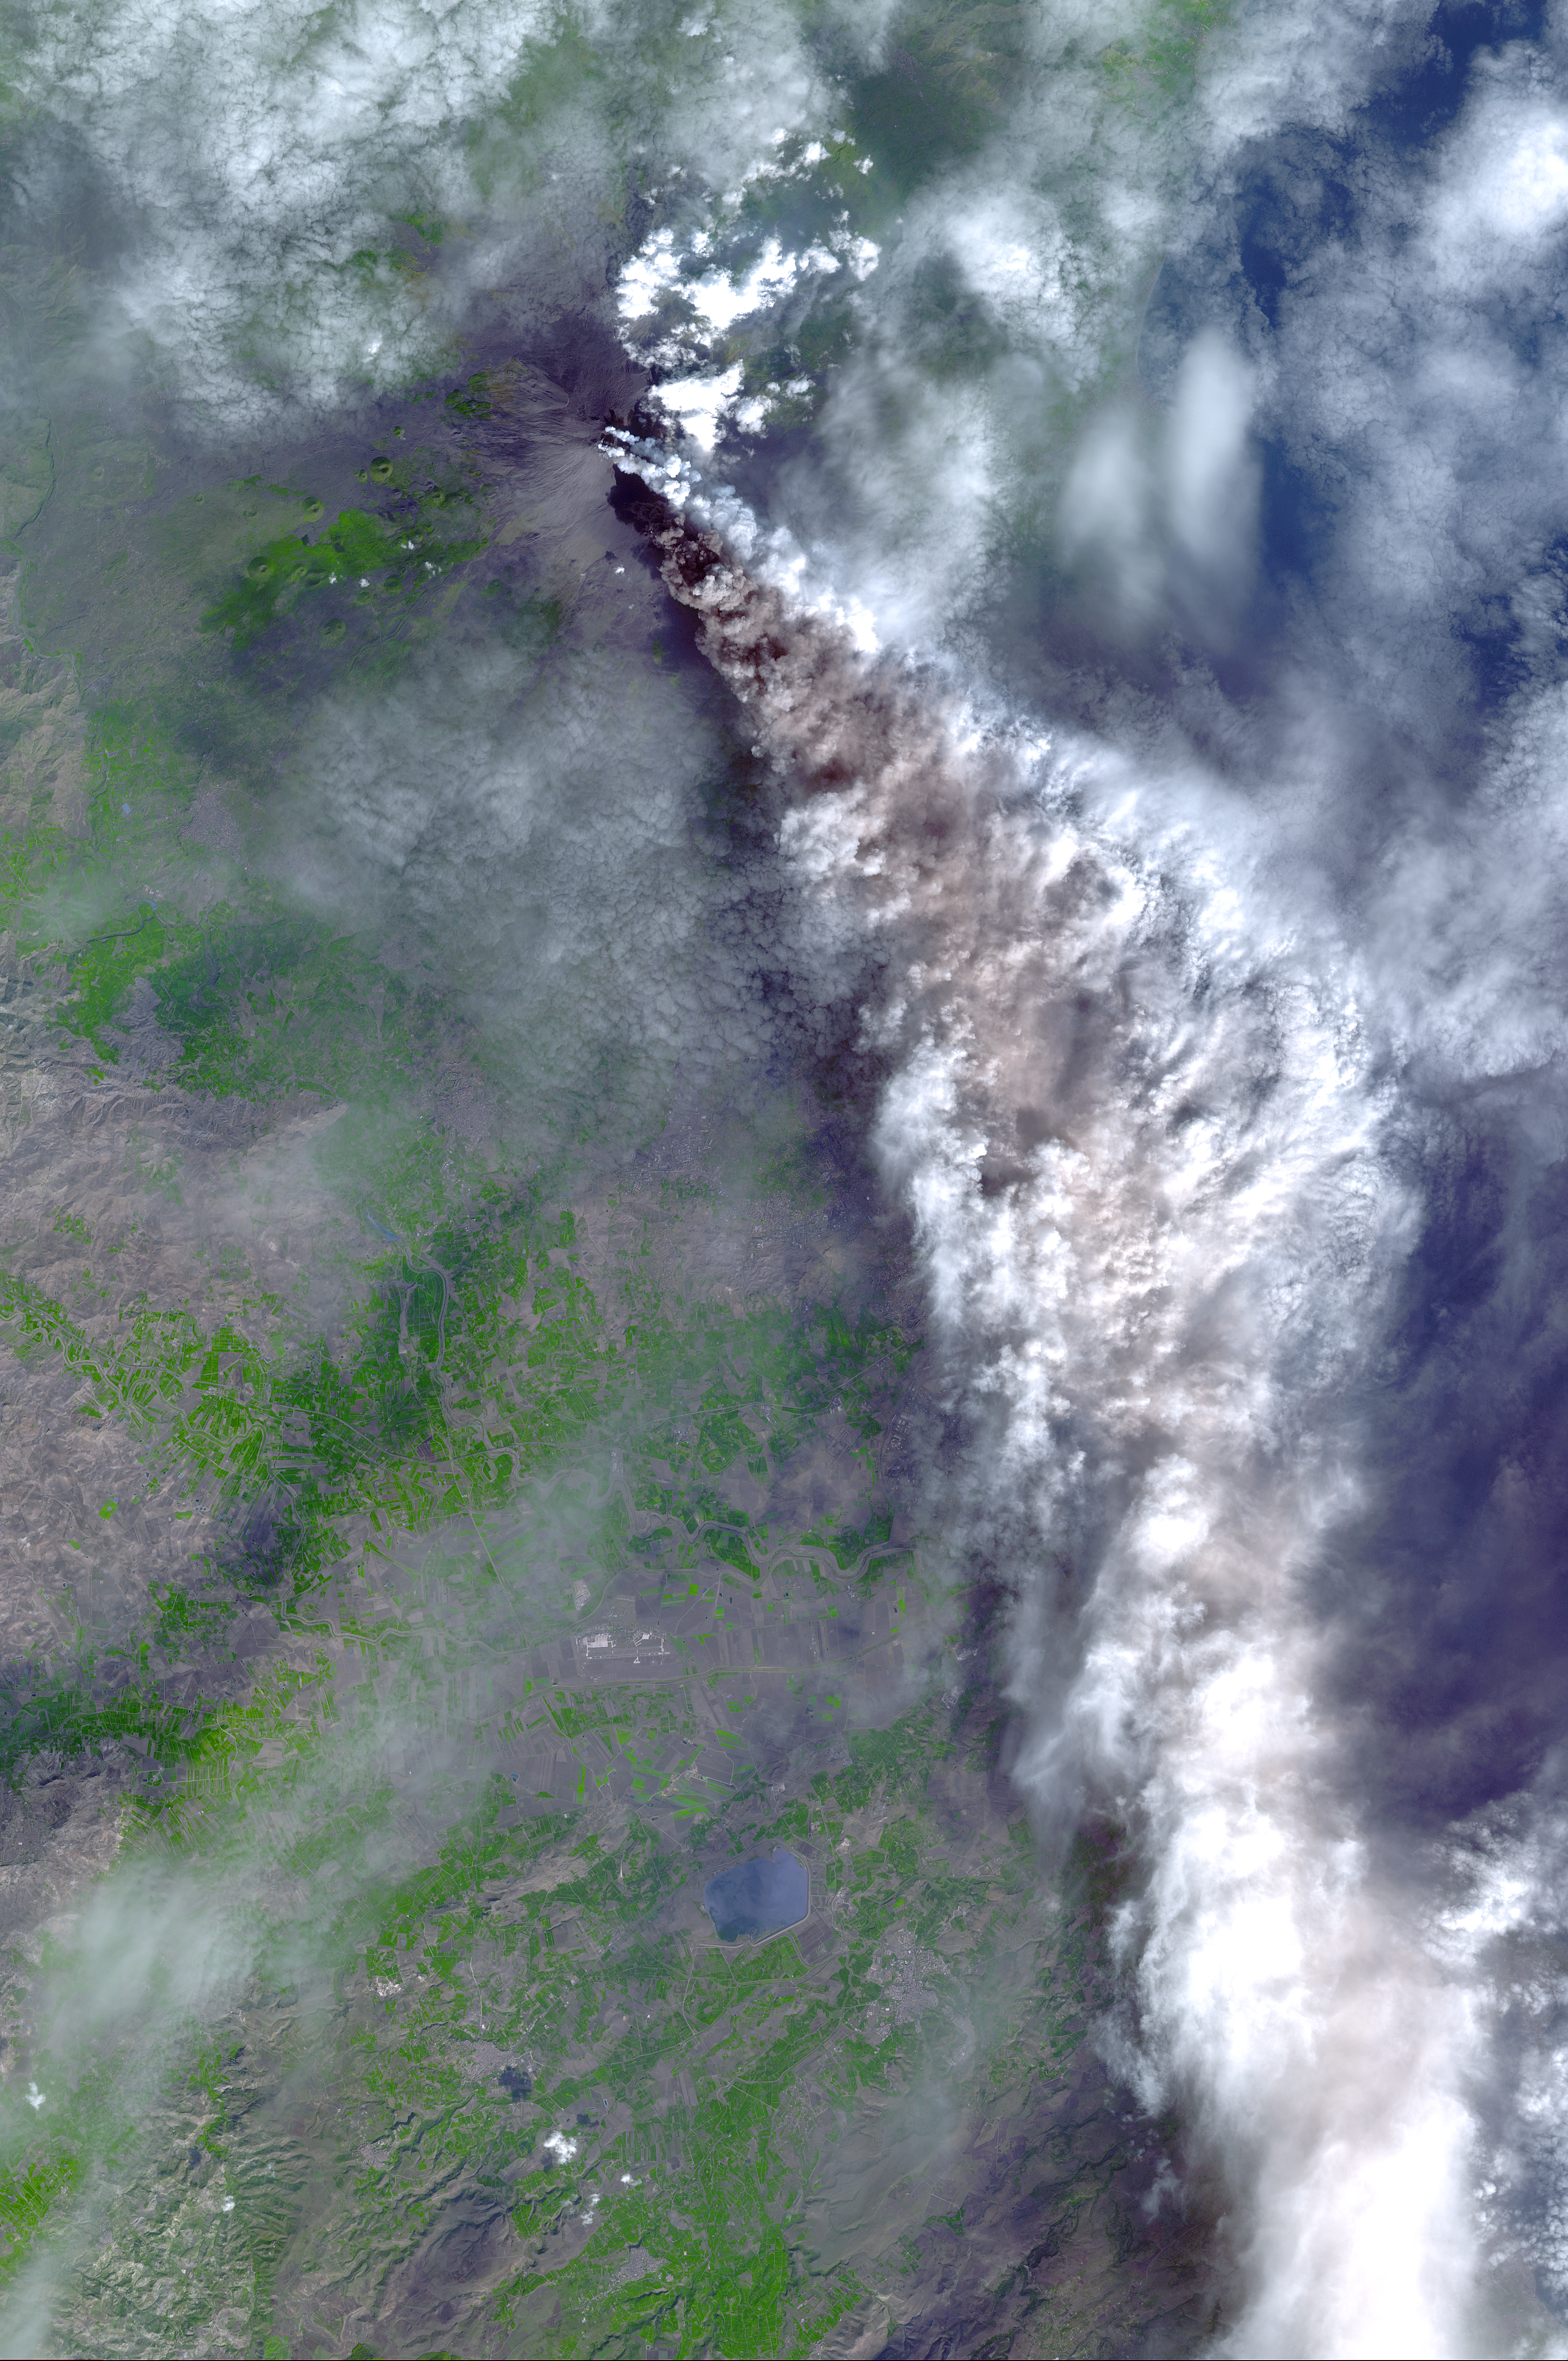

Mt. Etna, Italy

On Sunday, November 3, 2002, Mt. Etna’s ash-laden plume was imaged by the Advanced Spaceborne Thermal Emission and Reflection Radiometer (ASTER) on NASA’s Terra satellite. The plume is seen blowing toward the south-southeast, over the city and airport of Catania, Sicily. The previous day, the plume was blowing toward the northwest, and posed no hazard to Catania. The current eruption of Mt. Etna, Europe’s most active volcano, began on October 27. These sorts of observations from space may help civil defense authorities mitigate hazards from active eruptions. Space data may also help scientists evaluate the behavior and effects volcanic eruptions have on our global climate system.

With its 14 spectral bands from the visible to the thermal infrared wavelength region, and its high spatial resolution of 15 to 90 meters (about 50 to 300 feet), ASTER images Earth to map and monitor the changing surface of our planet.

ASTER is one of five Earth-observing instruments launched December 18, 1999, on NASA’s Terra satellite. The instrument was built by Japan’s Ministry of Economy, Trade and Industry. A joint U.S./Japan science team is responsible for validation and calibration of the instrument and the data products.

The broad spectral coverage and high spectral resolution of ASTER will provide scientists in numerous disciplines with critical information for surface mapping, and monitoring of dynamic conditions and temporal change. Example applications are: monitoring glacial advances and retreats; monitoring potentially active volcanoes; identifying crop stress; determining cloud morphology and physical properties; wetlands evaluation; thermal pollution monitoring; coral reef degradation; surface temperature mapping of soils and geology; and measuring surface heat balance.

Dr. Anne Kahle at NASA’s Jet Propulsion Laboratory, Pasadena, Calif., is the U.S. science team leader; Bjorn Eng of JPL is the project manager. The Terra mission is part of NASA’s Earth Science Enterprise, a long-term research effort to understand and protect our home planet. Through the study of Earth, NASA will help to provide sound science to policy and economic decision-makers so as to better life here, while developing the technologies needed to explore the universe and search for life beyond our home planet.

Size: 50.8 by 76.5 kilometers (31.5 by 47.4 miles)
Location: 37.6 degrees North latitude, 15.1 degrees East longitude
Orientation: North at top
Image Data: ASTER bands 1, 2 and 3
Original Data Resolution: 15 meters (49.2 feet)
Date Acquired: November 3, 2002

Credit: NASA/GSFC/METI/ERSDAC/JAROS, and U.S./Japan ASTER Science Team